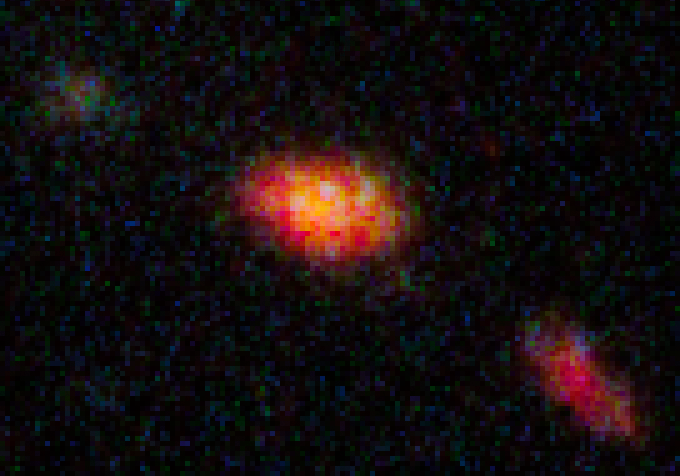

HST ACS WFC3 Image without SN

Object Name: SN Mikulski
Object Description: Supernova Discovered in Hubble CANDELS Data
Instrument: HST/WFC3/IR and HST/ACS/WFC
Filters: WFC3/IR F125W (J), ACS/WFC F606W (V), and F814W (I)

This image is a composite of separate exposures acquired by the WFC3 and ACS instruments on HST. Several filters were used to sample broad wavelength ranges. The color results from assigning different hues (colors) to each monochromatic (grayscale) image associated with an individual filter. In this case, the assigned colors are: Red: F125W (J) Blue: F606W (V) Green: F814W (I)

Credit: NASA, ESA, CANDELS Team, Sandra Faber (UC Santa Cruz), Adam Riess (JHU, STScI), Steven Rodney (JHU)